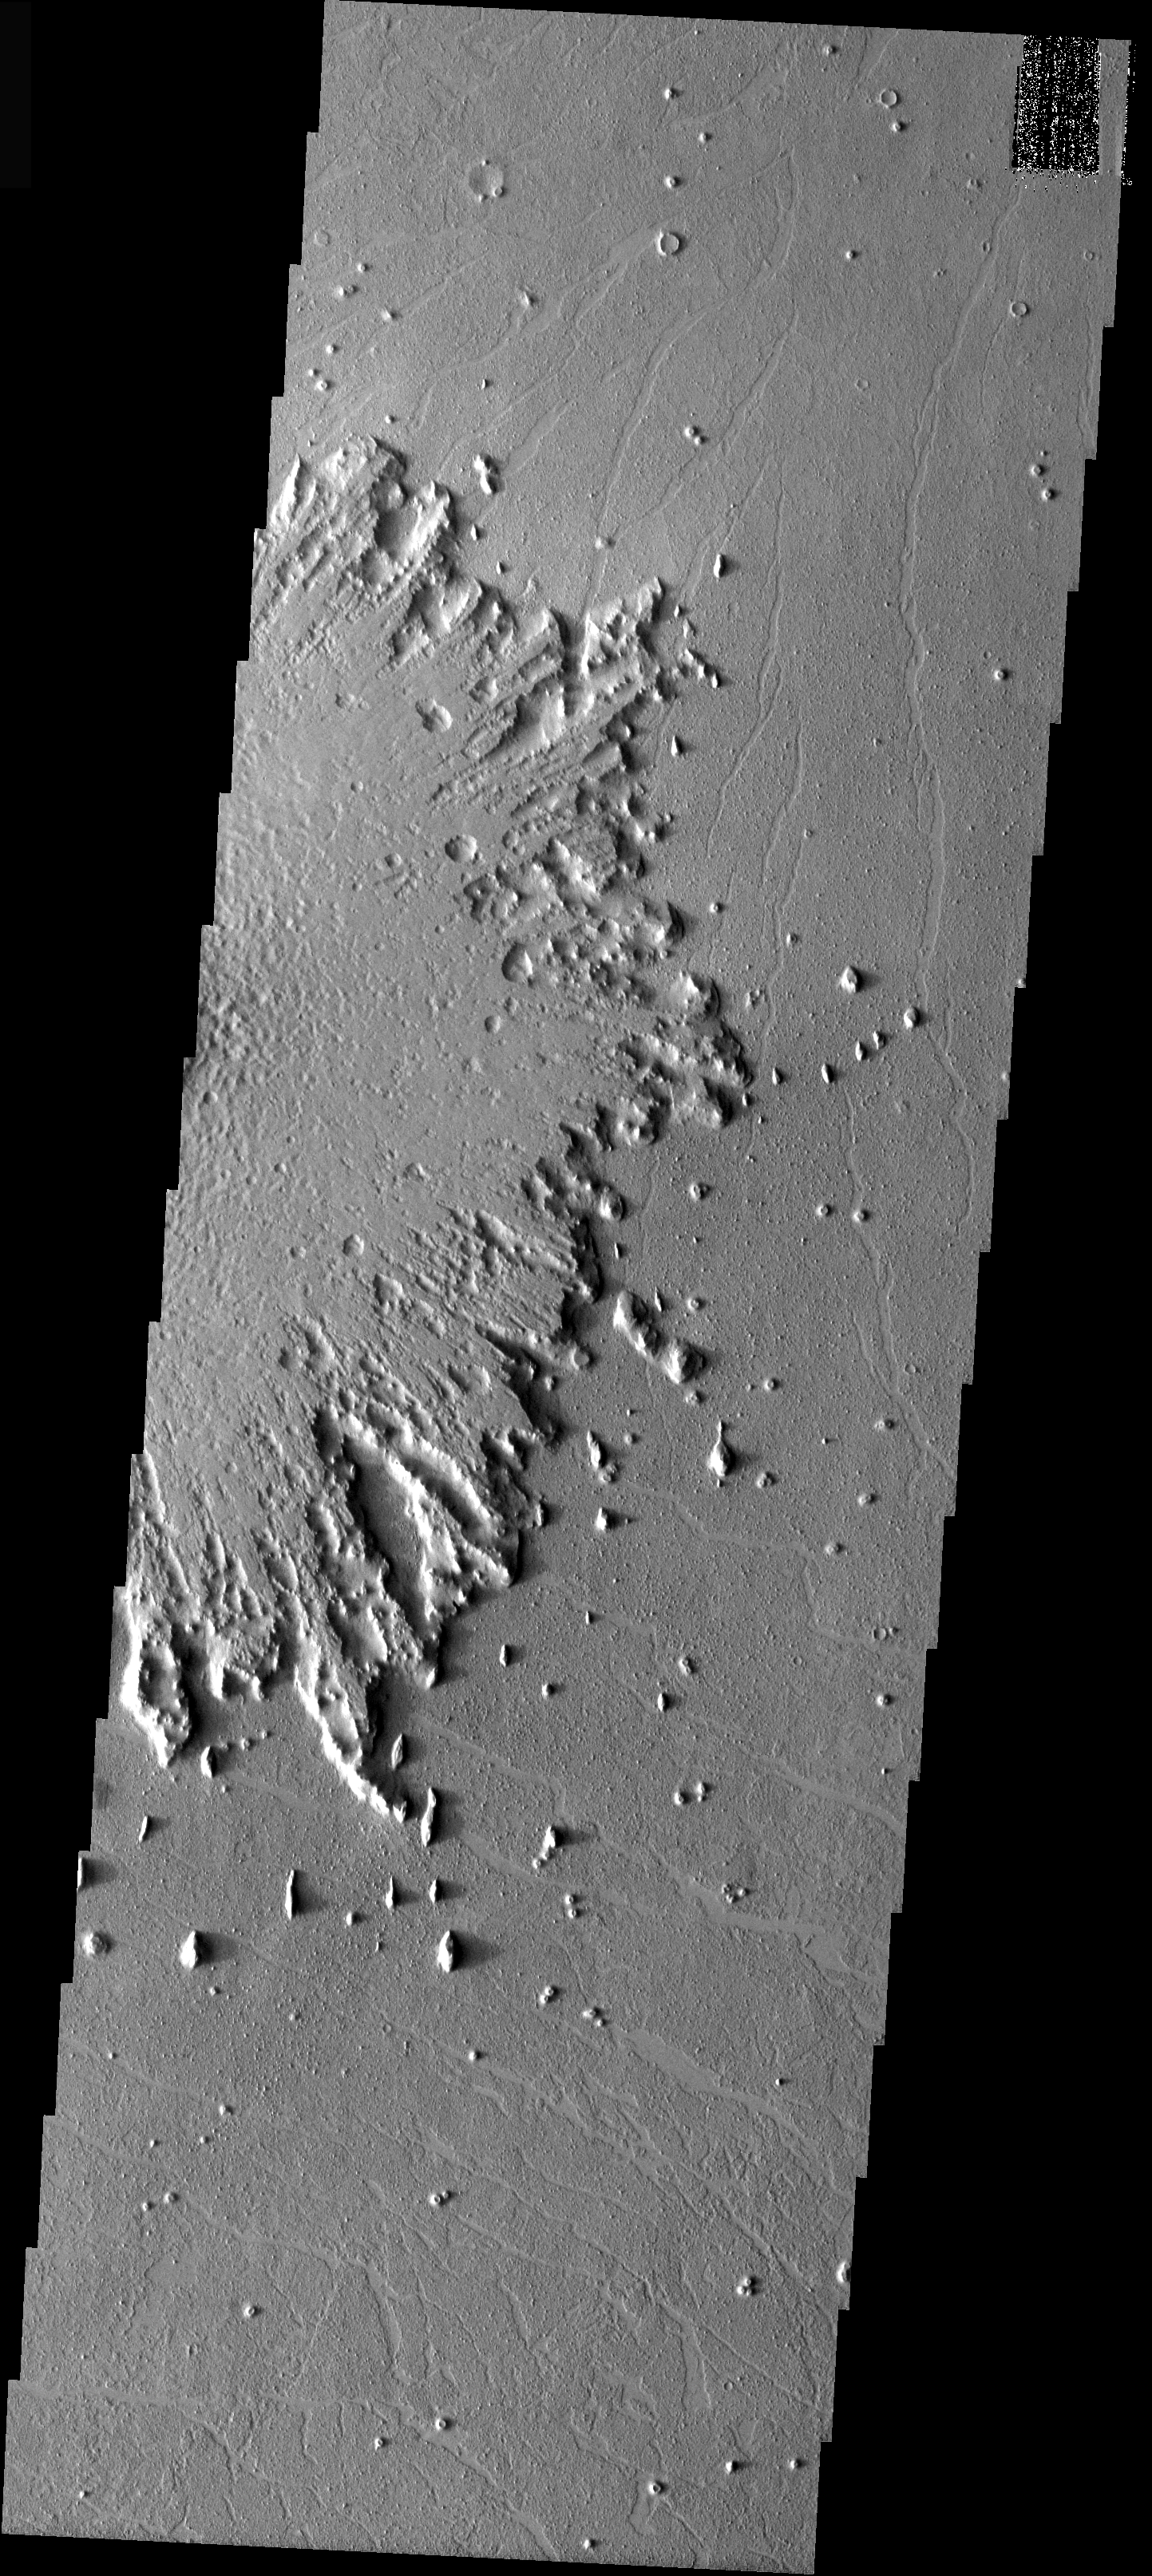

Radial Erosion

The ejecta surrounding the crater (off image to the left) in this image has undergone significant erosion by the wind. The wind has stripped the surface features from the ejecta and has started to winnow away the ejecta blanket. Near the margin of the ejecta the wind is eroding along a radial pattern — taking advantage of radial emplacement. Note the steep margin of the ejecta blanket. Most, if not all, of the fine ejecta material has been removed and the wind in now working on the more massive continuous ejecta blanket.

Image information: VIS instrument. Latitude 12.5, Longitude 197.4 East (162.6 West). 37 meter/pixel resolution.

Note: this THEMIS visual image has not been radiometrically nor geometrically calibrated for this preliminary release. An empirical correction has been performed to remove instrumental effects. A linear shift has been applied in the cross-track and down-track direction to approximate spacecraft and planetary motion. Fully calibrated and geometrically projected images will be released through the Planetary Data System in accordance with Project policies at a later time.

NASA’s Jet Propulsion Laboratory manages the 2001 Mars Odyssey mission for NASA’s Office of Space Science, Washington, D.C. The Thermal Emission Imaging System (THEMIS) was developed by Arizona State University, Tempe, in collaboration with Raytheon Santa Barbara Remote Sensing. The THEMIS investigation is led by Dr. Philip Christensen at Arizona State University. Lockheed Martin Astronautics, Denver, is the prime contractor for the Odyssey project, and developed and built the orbiter. Mission operations are conducted jointly from Lockheed Martin and from JPL, a division of the California Institute of Technology in Pasadena.

Credit: NASA/JPL/Arizona State University